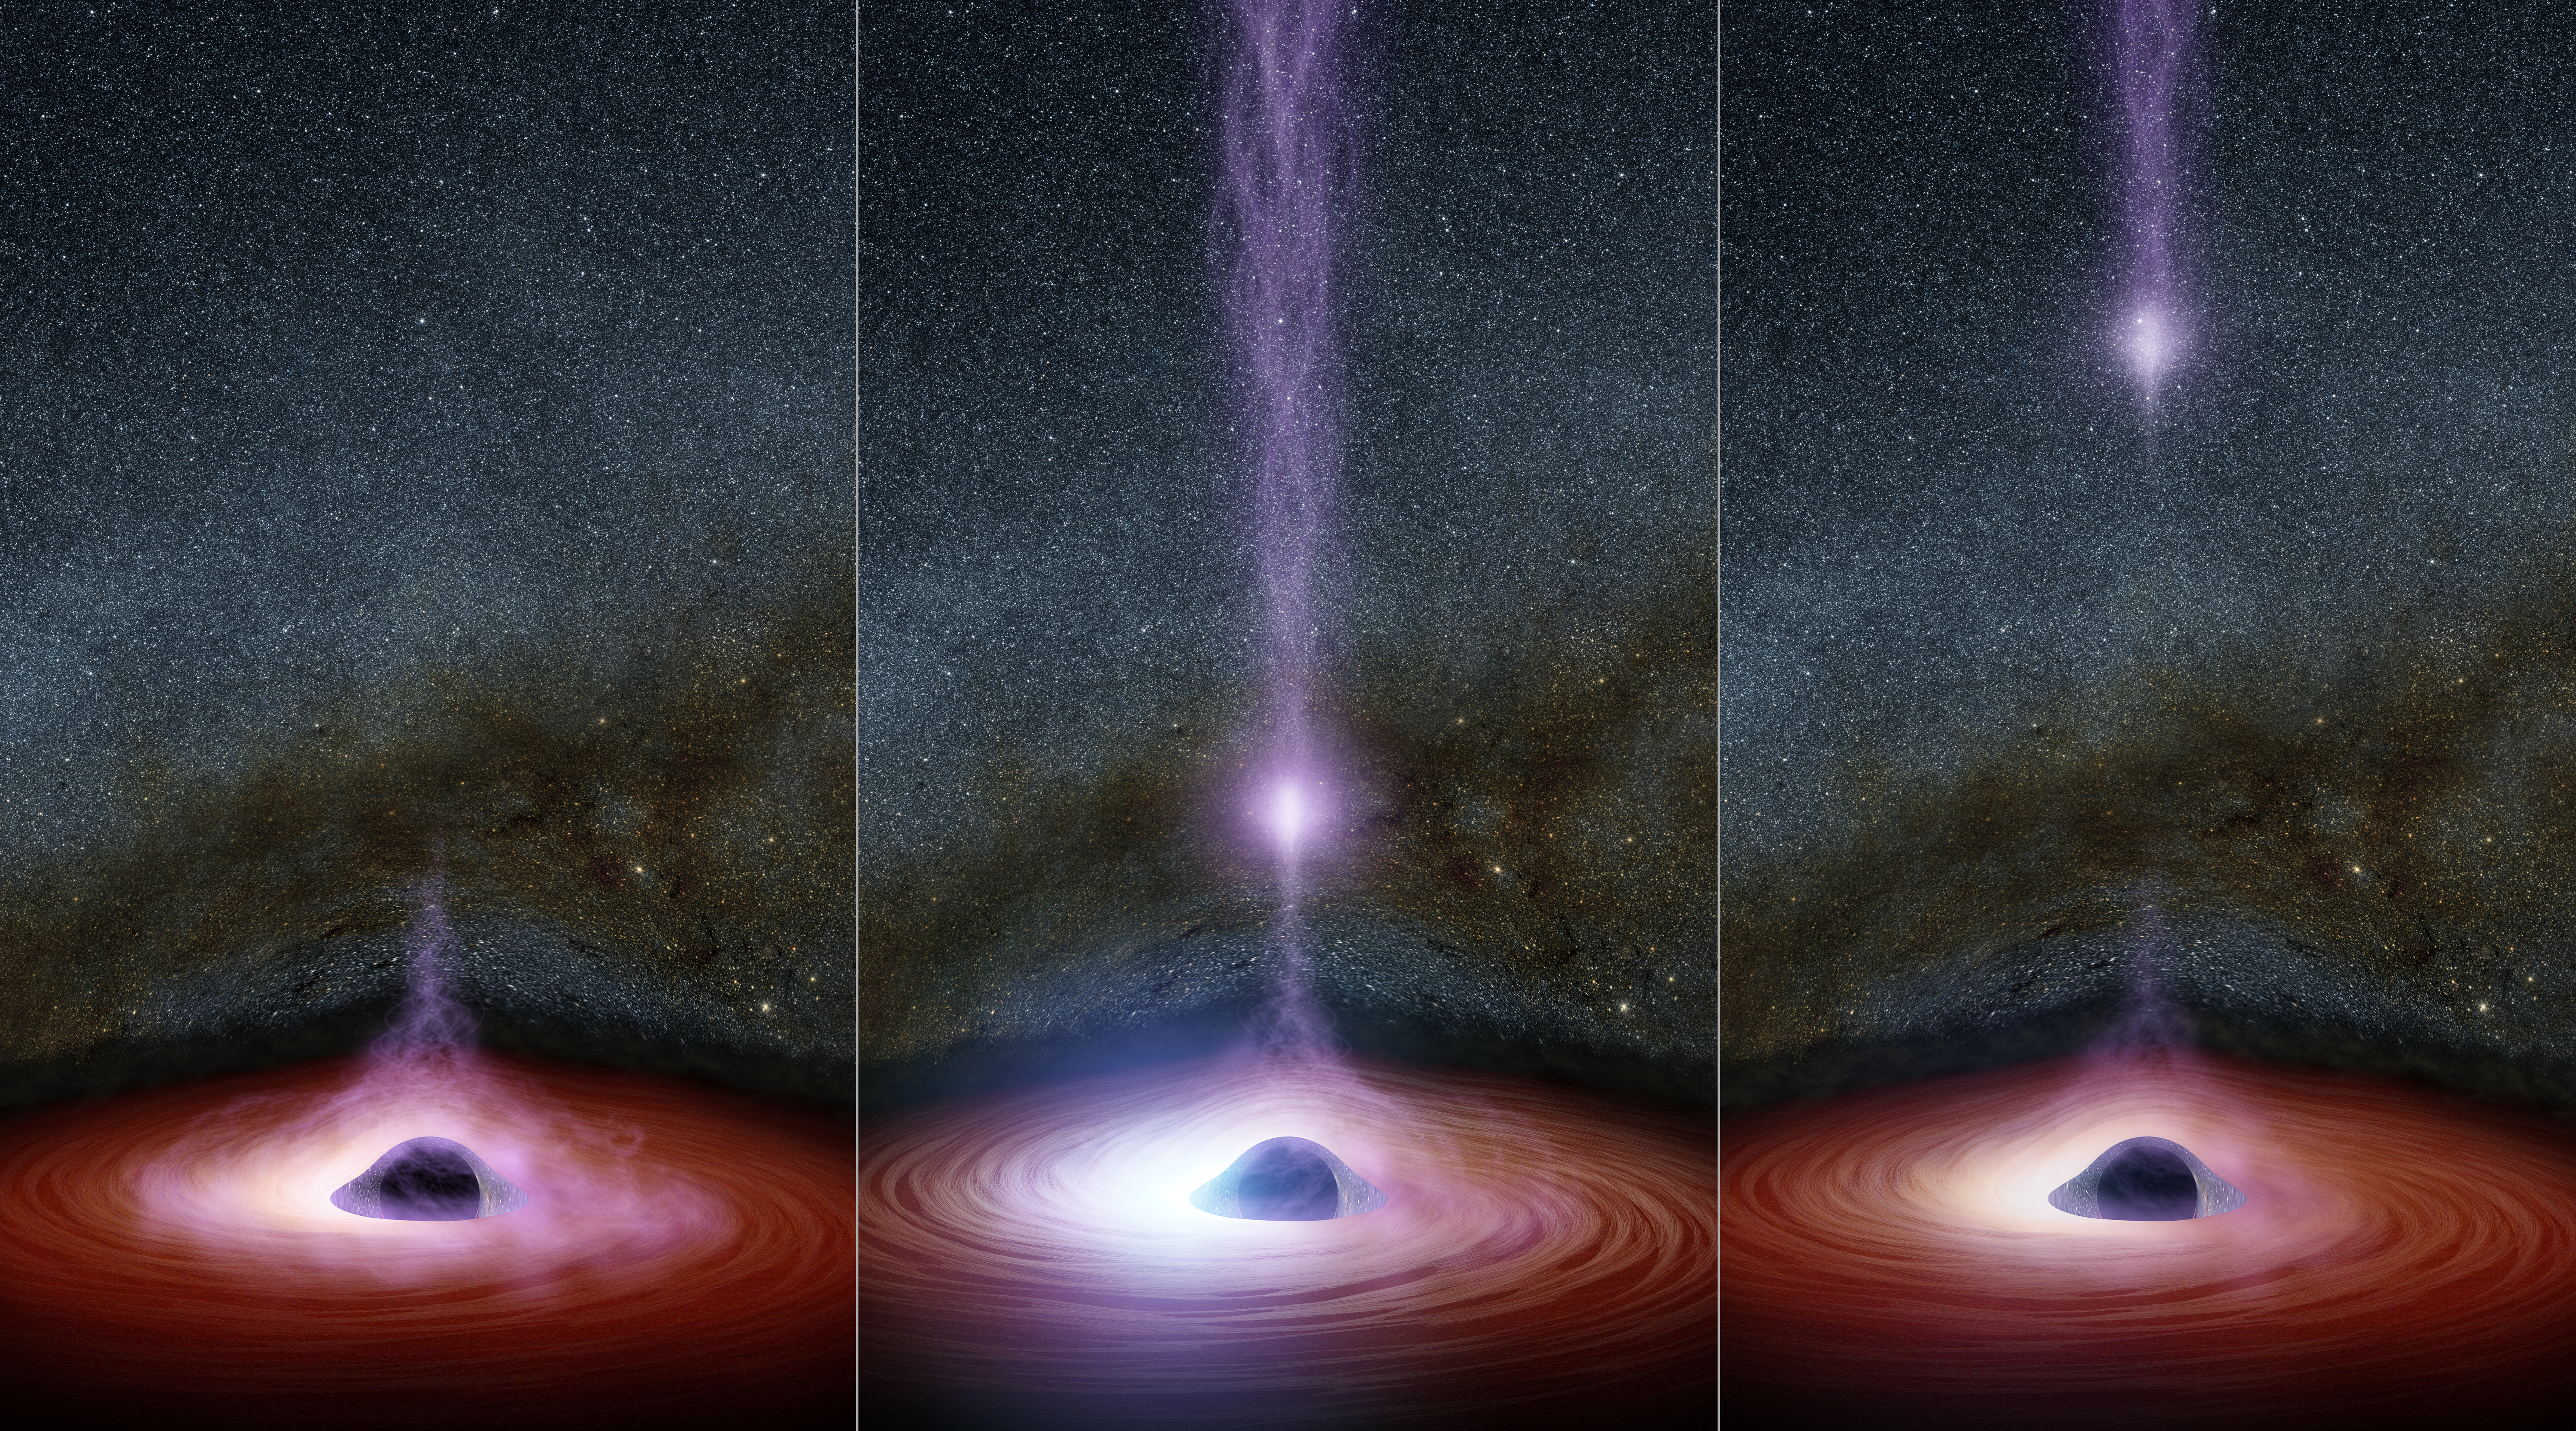

The Anatomy of a Black Hole Flare

This diagram shows how a shifting feature, called a corona, can create a flare of X-rays around a black hole. The corona (feature represented in purplish colors) gathers inward (left), becoming brighter, before shooting away from the black hole (middle and right). Astronomers don't know why the coronas shift, but they have learned that this process leads to a brightening of X-ray light that can be observed by telescopes.

Normally, before a black hole's corona shifts, there is already an effect at work called relativistic boosting. As X-ray light from the corona reflects off the black hole's surrounding disk of material -- which is traveling near half the speed of light -- the X-ray light becomes brightened, as seen on the left side of the illustration. This boosting occurs on the side of the disk where the material is traveling toward us. The opposite effect, a dimming of the X-ray light, occurs on the other side of the disk moving away from us.

Another form of relativistic boosting happens when the corona shoots away from the black hole, and later collapses. Its X-ray light is also brightened, as the corona travels toward, us leading to X-ray flares.

The immense gravity of the black hole warps the appearance of the disk and stars behind it.

In 2014, NASA's Nuclear Spectroscopic Telescope Array, or NuSTAR, and Swift space telescopes witnessed an X-flare from the supermassive black hole in a distant galaxy called Markarian 335. The observations allowed astronomers to link a shifting corona to an X-ray flare for the first time.

Credit: NASA/JPL-Caltech/R. Hurt (IPAC)